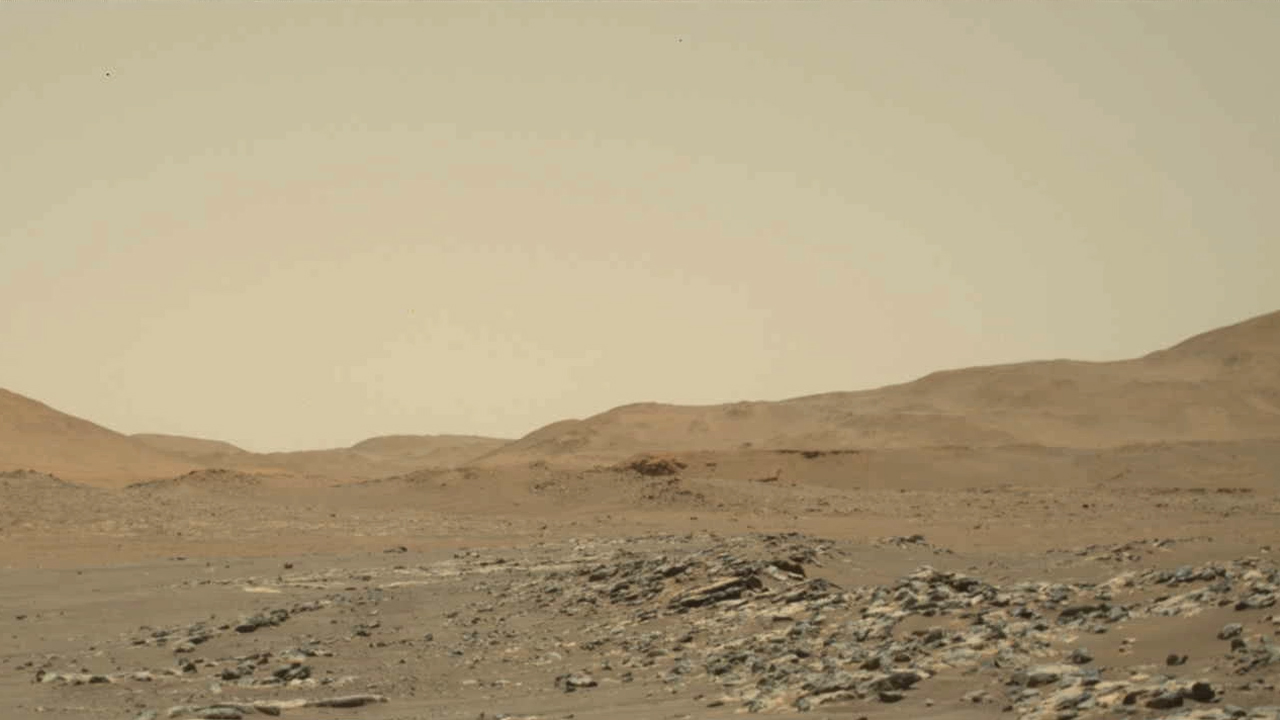

Ingenuity Mars Helicopter’s 13th Flight: Wide-Angle Video From Perseverance

Video footage from NASA’s Perseverance Mars rover provides a big-picture perspective of the 13th flight of NASA’s Ingenuity Mars Helicopter. The 160.5-second reconnaissance sortie involved flying into challenging terrain and taking images of a specific rocky outcrop from multiple angles.

Captured from a distance of about 980 feet (300 meters) by the rover’s two-camera Mastcam-Z, Ingenuity is barely discernable near the lower left of frame at the beginning of the video.

An annotated version of this video highlighting the location of Ingenuity can be found here.

At 0:04 seconds into the video Ingenuity takes off and climbs to an altitude of to 26 feet (8 meters) before beginning its sideways translation to the right. At the video’s 0:59 second point, Ingenuity leaves the camera’s field of view on the right. Soon after (1:02), the helicopter returns into the field of view (the majority of frames that did not capture helicopter after it exited the camera’s field of view were purposely not downlinked from Mars by the team) and lands at a location near its takeoff point.

To obtain the footage, the “left eye” of the Mastcam-Z instrument is set for a wide-angle shot (26 mm focal length). The video is shot at 6 frames per second. Another view (PIA24979) is taken at the same time by Mastcam-Z’s other (“right eye”) imager and provides a closer perspective of the helicopter as it took off and landed.

The Mastcam-Z investigation is led and operated by Arizona State University in Tempe, working in collaboration with Malin Space Science Systems in San Diego, California, on the design, fabrication, testing, and operation of the cameras, and in collaboration with the Neils Bohr Institute of the University of Copenhagen on the design, fabrication, and testing of the calibration targets.

A key objective for Perseverance’s mission on Mars is astrobiology, including the search for signs of ancient microbial life. The rover will characterize the planet’s geology and past climate, pave the way for human exploration of the Red Planet, and be the first mission to collect and cache Martian rock and regolith (broken rock and dust).

Subsequent NASA missions, in cooperation with ESA (European Space Agency), would send spacecraft to Mars to collect these sealed samples from the surface and return them to Earth for in-depth analysis.

The Mars 2020 Perseverance mission is part of NASA’s Moon to Mars exploration approach, which includes Artemis missions to the Moon that will help prepare for human exploration of the Red Planet.

JPL, which is managed for NASA by Caltech in Pasadena, California, built and manages operations of the Perseverance rover.

Credit: NASA/JPL-Caltech/ASU/MSSS